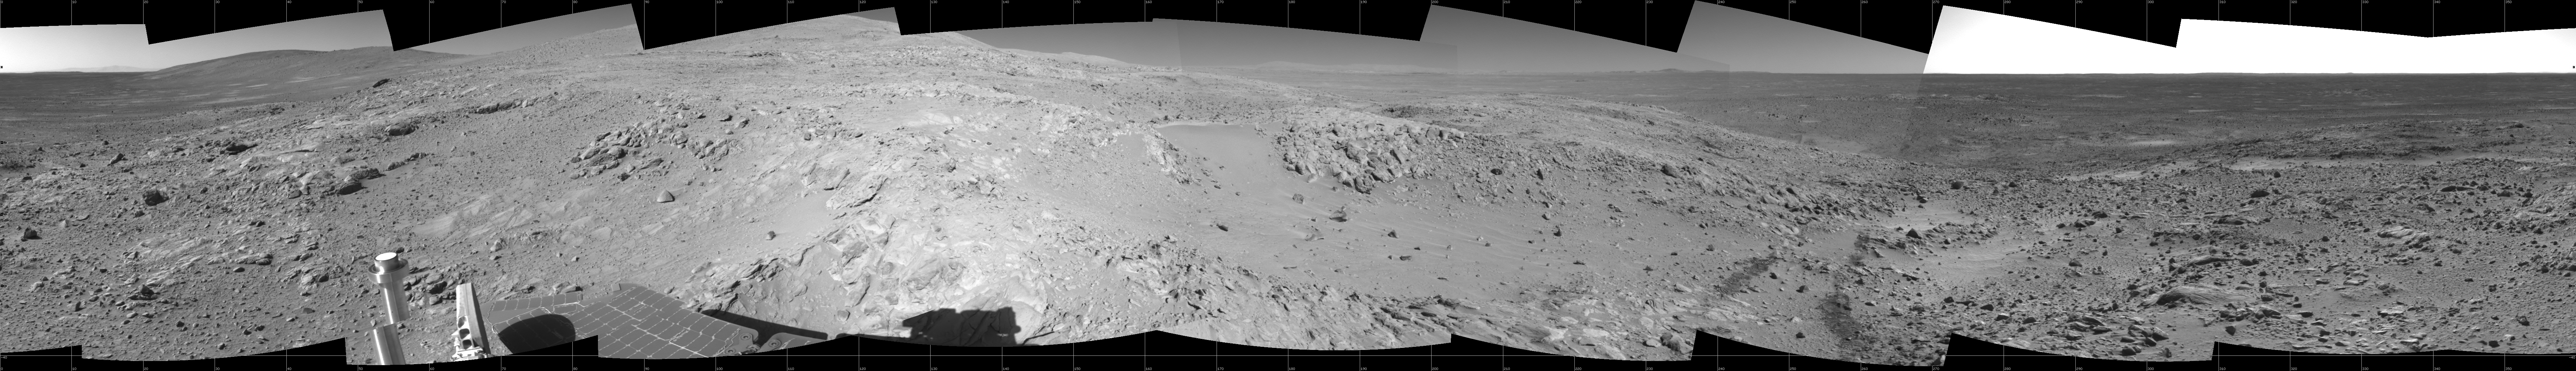

Spirit’s Surroundings on ‘West Spur,’ Sol 305

This 360-degree panorama shows the terrain surrounding NASA’s Mars Exploration Rover Spirit as of the rover’s 305th martian day, or sol, (Nov. 11, 2004). At that point, Spirit was climbing the “West Spur” of the “Columbia Hills.” The rover had just finished inspecting a rock called “Lutefisk” and was heading uphill toward an area called “Machu Picchu.” Spirit used its navigational camera to take the images combined into this mosaic. The rover’s location when the images were taken is catalogued as the mission’s site 89, position 205. The view is presented here as a cylindrical projection with geometric seam correction.

Credit: NASA/JPL